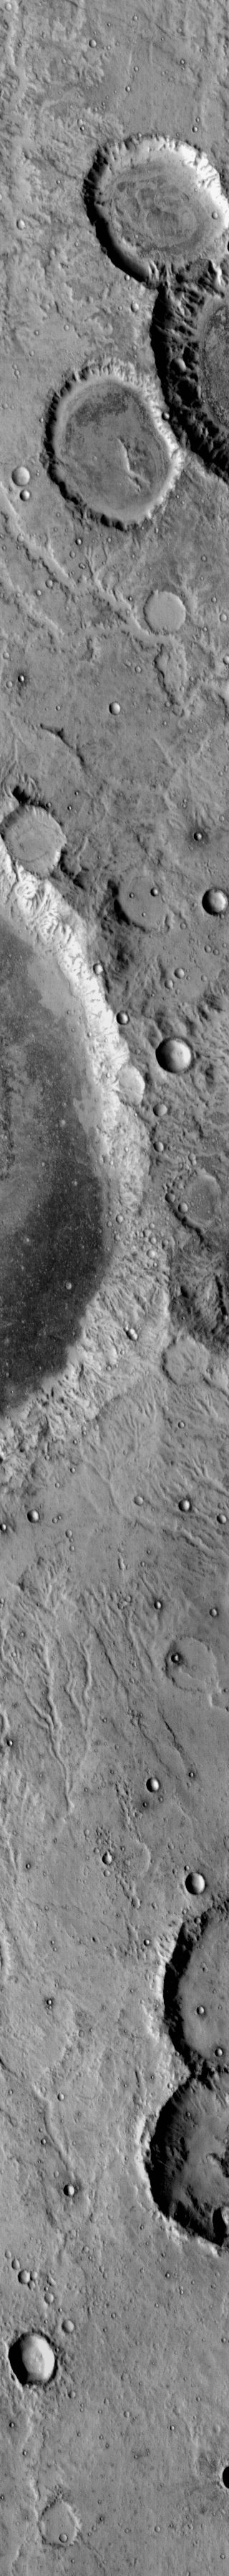

THEMIS Art #112

Do you see what I see? There is a mickey mouse hat sitting on the top right side of this daytime infrared image.

Credit: NASA/JPL-Caltech/ASU